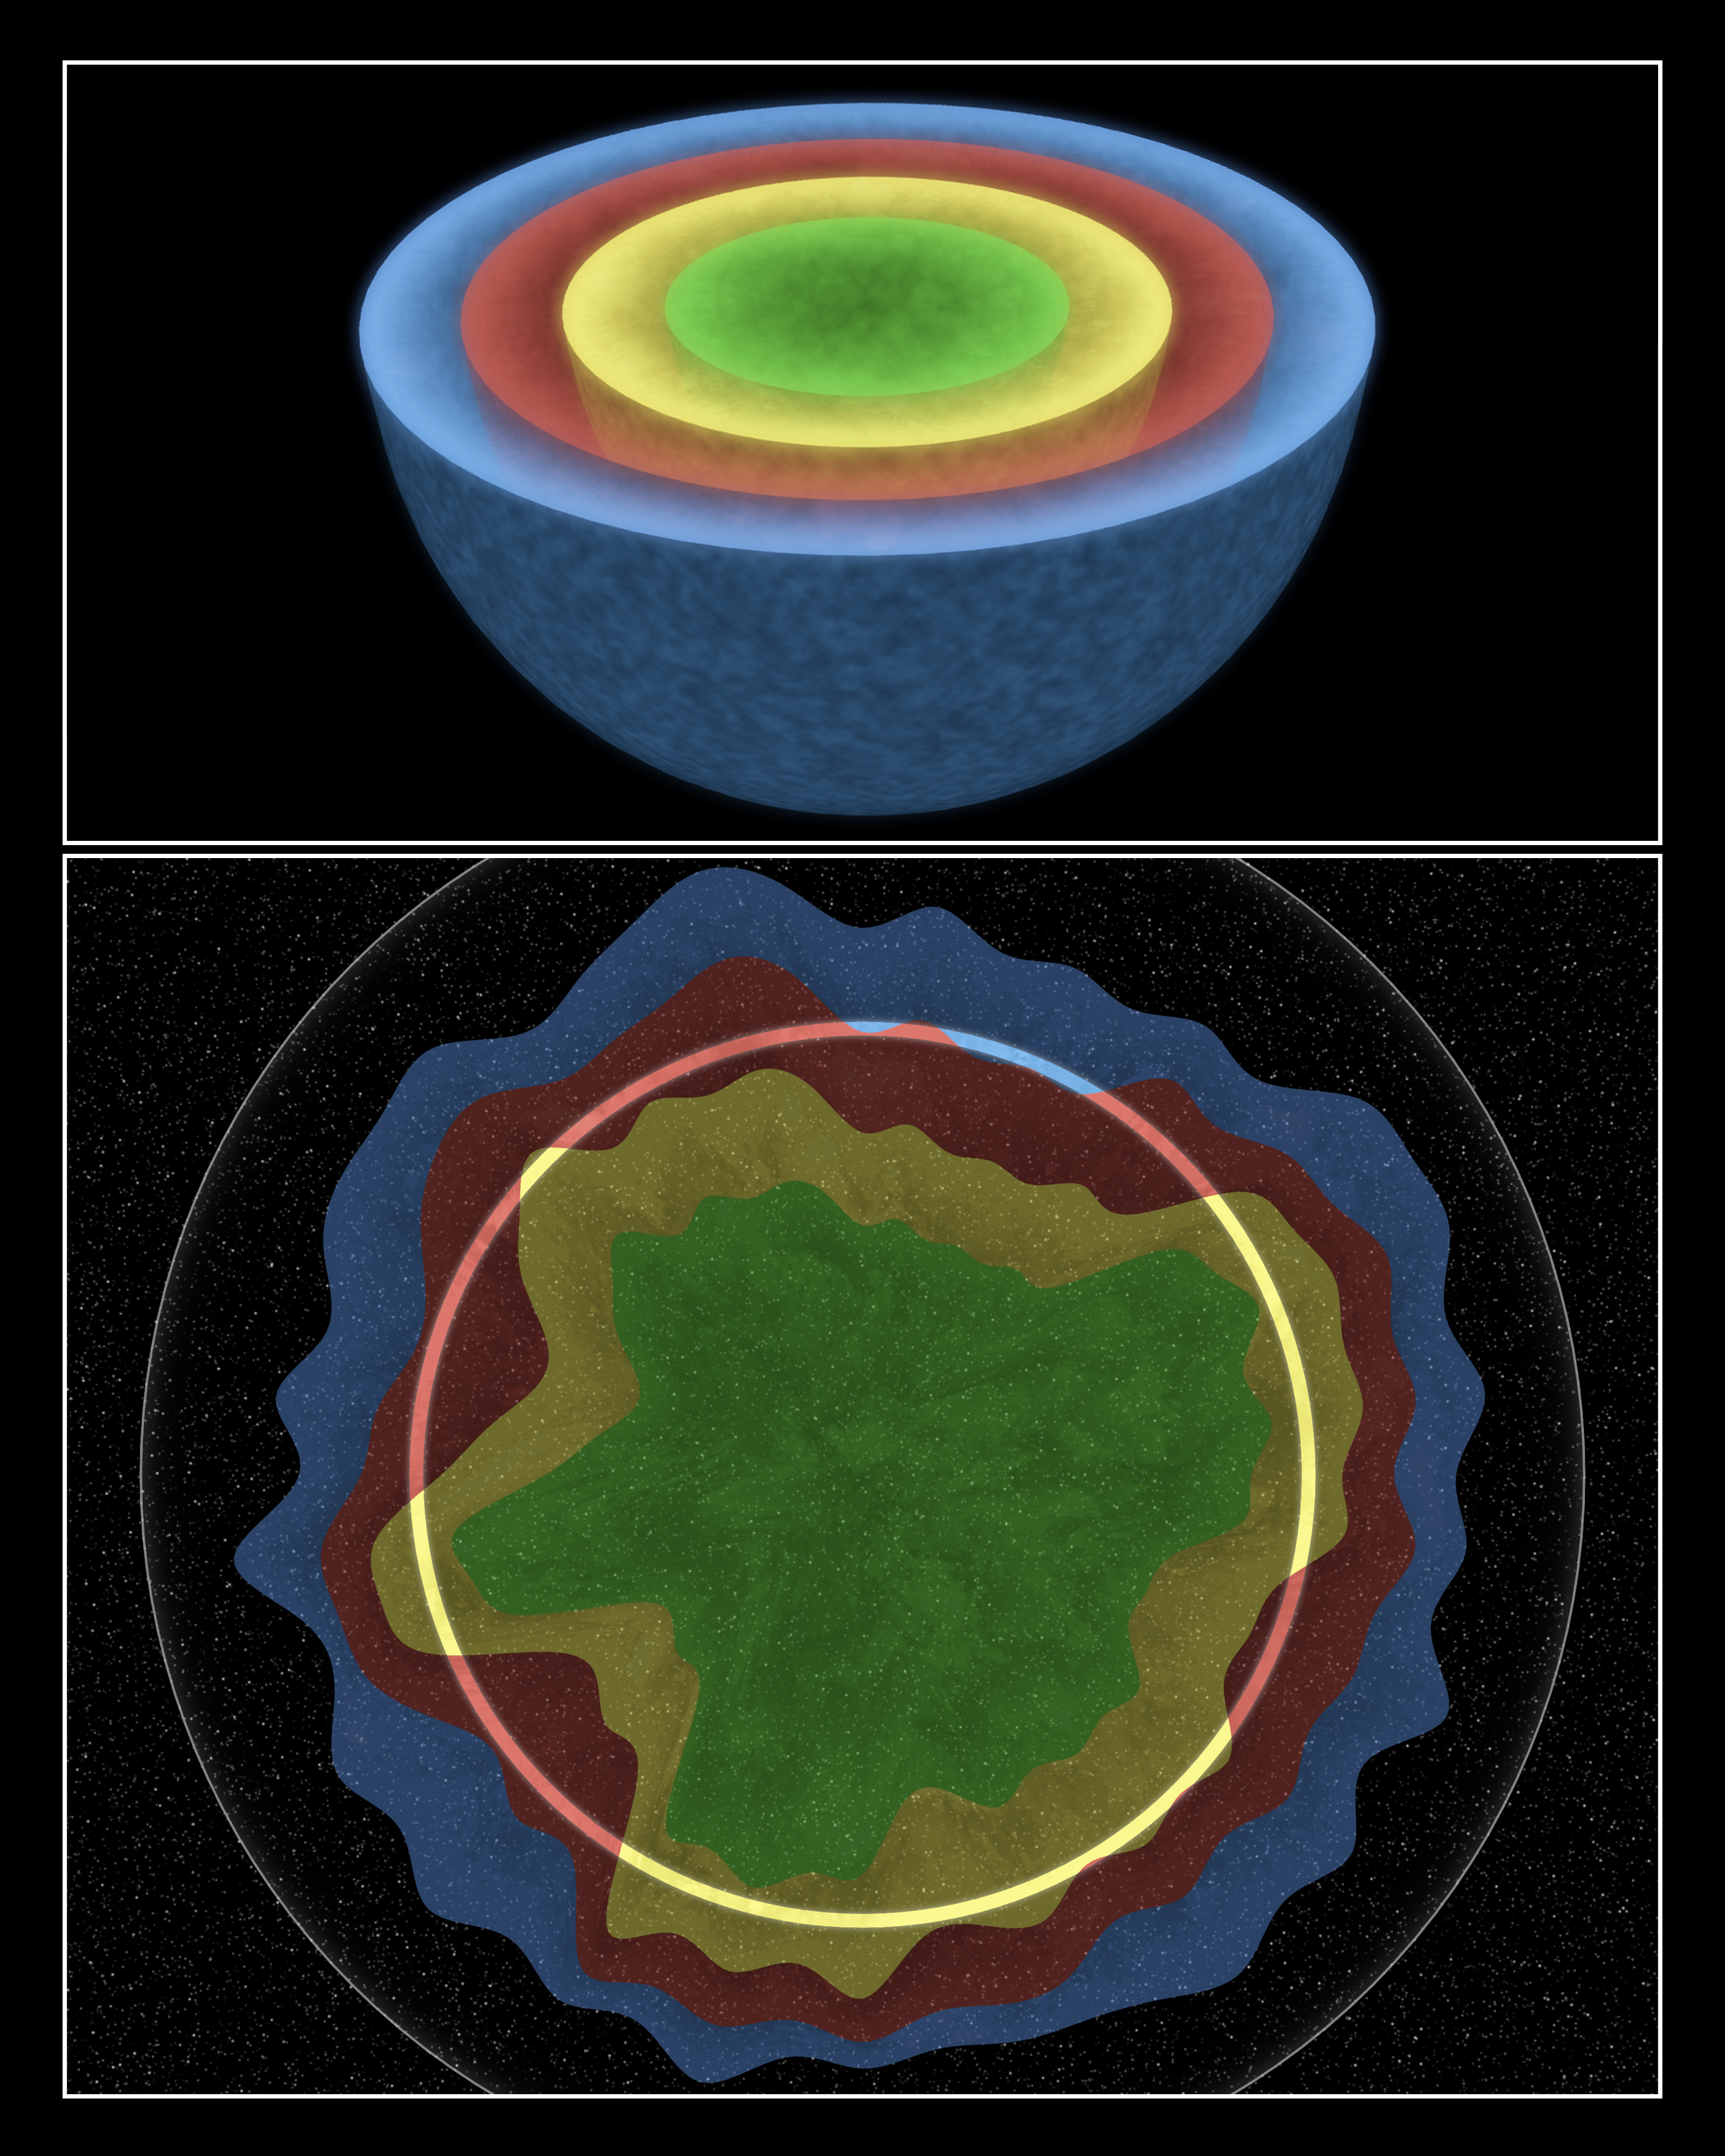

Cassiopeia A: Once an Onion, Always an Onion

This artist's concept illustrates a massive star before and after it blew up in a cataclysmic "supernova" explosion. NASA's Spitzer Space Telescope found evidence that this star -- the remains of which are named Cassiopeia A -- exploded with some degree of order, preserving chunks of its onion-like layers as it blasted apart.

Cassiopeia A is located 10,000 light-years away in the constellation Cassiopeia. It was once a massive star 15 to 20 times larger than our sun. Its fiery death would have been viewable from Earth about 340 years ago.

The top figure shows the star before it died, when its layers of elements were stacked neatly, with the heaviest at the core and the lightest at the top. Spitzer found evidence that these layers were preserved when the star exploded, flinging outward in all directions, but not at the same speeds. As a result, some chunks of the layered material traveled farther out than others, as illustrated in the bottom drawing.

The infrared observatory was able to see the tossed-out layers, because they light up upon ramming into a "reverse" shock wave created in the aftermath of the explosion. When a massive star explodes, it creates two types of shock waves. The forward shock wave darts out quickest, and, in the case of Cassiopeia A, is now traveling at supersonic speeds up to 7,500 kilometers per second (4,600 miles/second). The reverse shock wave is produced when the forward shock wave slams into a shell of surrounding material expelled before the star died. It tags along behind the forward shock wave at slightly slower speeds.

Chunks of the star that were thrown out fastest hit the shock wave sooner and have had more time to heat up to scorching temperatures previously detected by X-ray and visible-light telescopes. Chunks of the star that lagged behind hit the shock wave later, so they are cooler and radiate infrared light that was not seen until Spitzer came along. These lagging chunks are made up of gas and dust containing neon, oxygen and aluminum -- elements from the middle layers of the original star.

Credit: NASA/JPL-Caltech/T. Pyle (SSC)